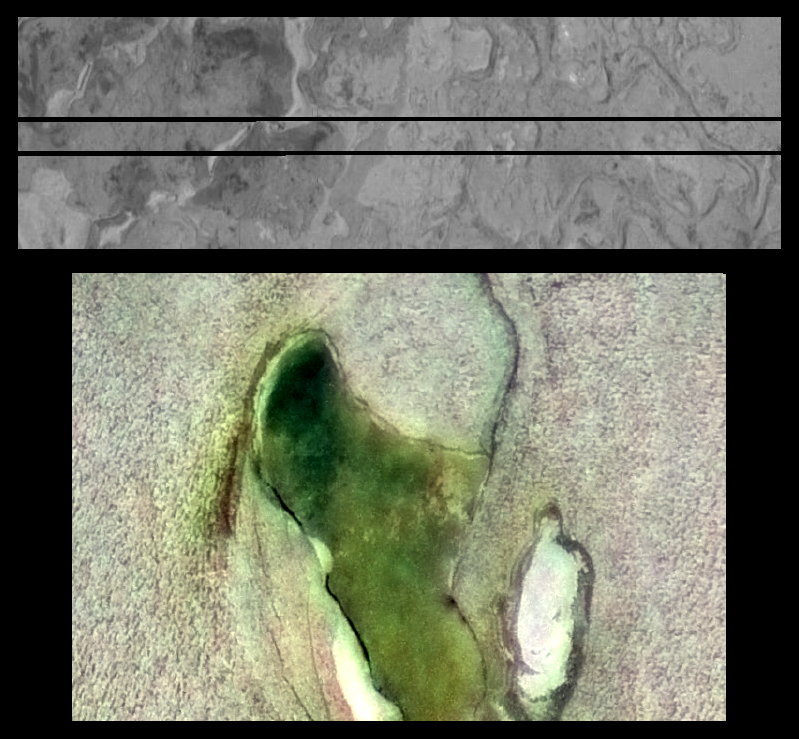

Highest Resolution of Lava Flows on Io

Lava flows similar to those found in Hawaii are seen in the black and white image at top, taken by NASA’s Galileo spacecraft. It is one of the highest resolution images (7 meters or 23 feet per picture element) ever obtained of Jupiter’s volcanic moon Io. The two horizontal black stripes are places where data were lost during transmission to Earth.

The image shows the textures of lava flows on the floor of the caldera Chaac, which is shown in false color at lower resolution (185 meters or 607 feet per pixel element) in the bottom image. Calderas are depressions caused by collapse during volcanic eruptions. The one shown here is approximately 100 kilometers (63 miles) long and 30 kilometers (19 miles) across. Using shadow lengths from the new high-resolution observations, the northeastern (upper right) scarp, or line of cliffs, has been estimated to be 2.8 kilometers (9200 feet) high.

The lava flows are similar in texture to lava flows within the caldera at Hawaii’s Kilauea volcano. This suggests that the floor of Chaac has been covered by a combination of lava flows and lava lakes.

The light-colored material surrounding the caldera may be composed of sulfur-dioxide frost or some other sulfur-rich material on the surface of Io. Galileo scientists believe that the greenish color on the caldera floor is a form of contaminated sulfur created when sulfur-rich material escaping from volcanic vents reacts chemically with warm lava flows. The high-resolution view shows numerous lava flows. The darkest flows are thought to be the most recent because they have not been covered by the sulfurous materials which coat most of Io’s surface.

The top image was acquired by Galileo on February 22, 2000. It was taken at a distance of 600 kilometers (370 miles) and is centered at 11.9 degrees north latitude and 157.6 degrees west longitude. North is to the top, and the Sun illuminates the surface from the right.

The color image was created by combining a black and white image taken on February 22, 2000 at a distance of 18,800 kilometers (11,700 miles) from Io with lower-resolution (1.3 kilometers or 0.81 miles per picture element) color images taken on July 3, 1999 at a distance of 130,000 kilometers (81,000 miles). The image is centered at 11.6 degrees north latitude and 157.7 degrees west longitude. North is to the top and the Sun illuminates the surface from the left.

The Jet Propulsion Laboratory, Pasadena, CA manages the Galileo mission for NASA’s Office of Space Science, Washington, DC. JPL is a division of the California Institute of Technology, Pasadena, CA.

Credit: NASA/JPL/University of Arizona